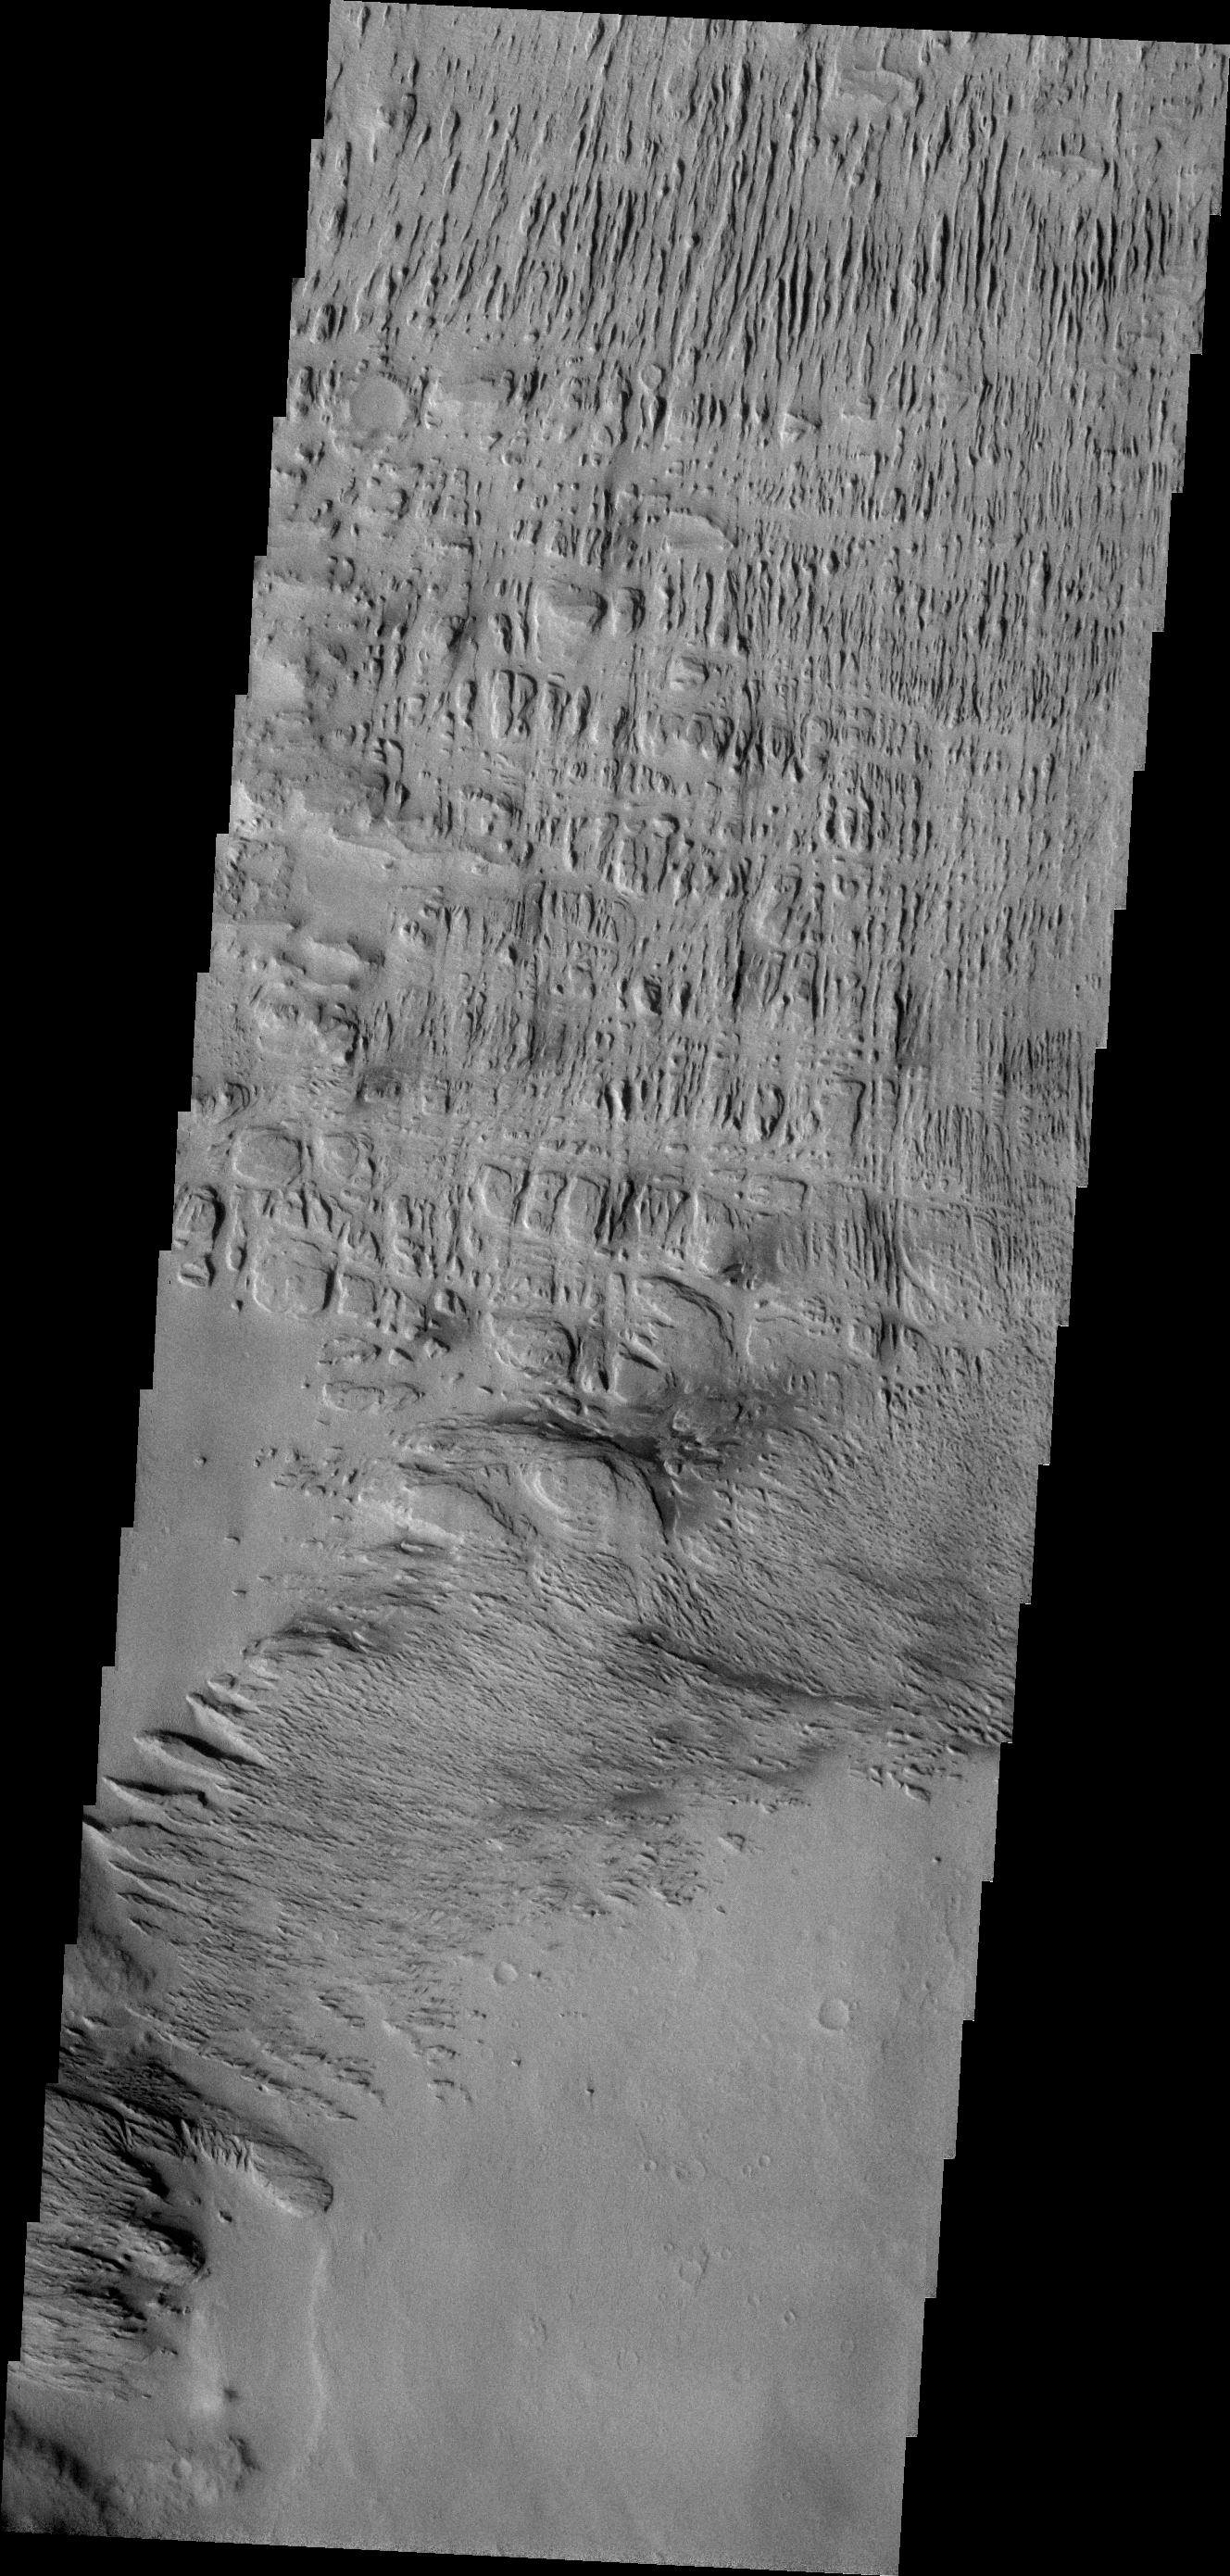

Wind Erosion

Wind has played a large role in sculpting the complex features in today’s VIS image. This image is located north of Gusev Crater.

Credit: NASA/JPL-Caltech/ASU